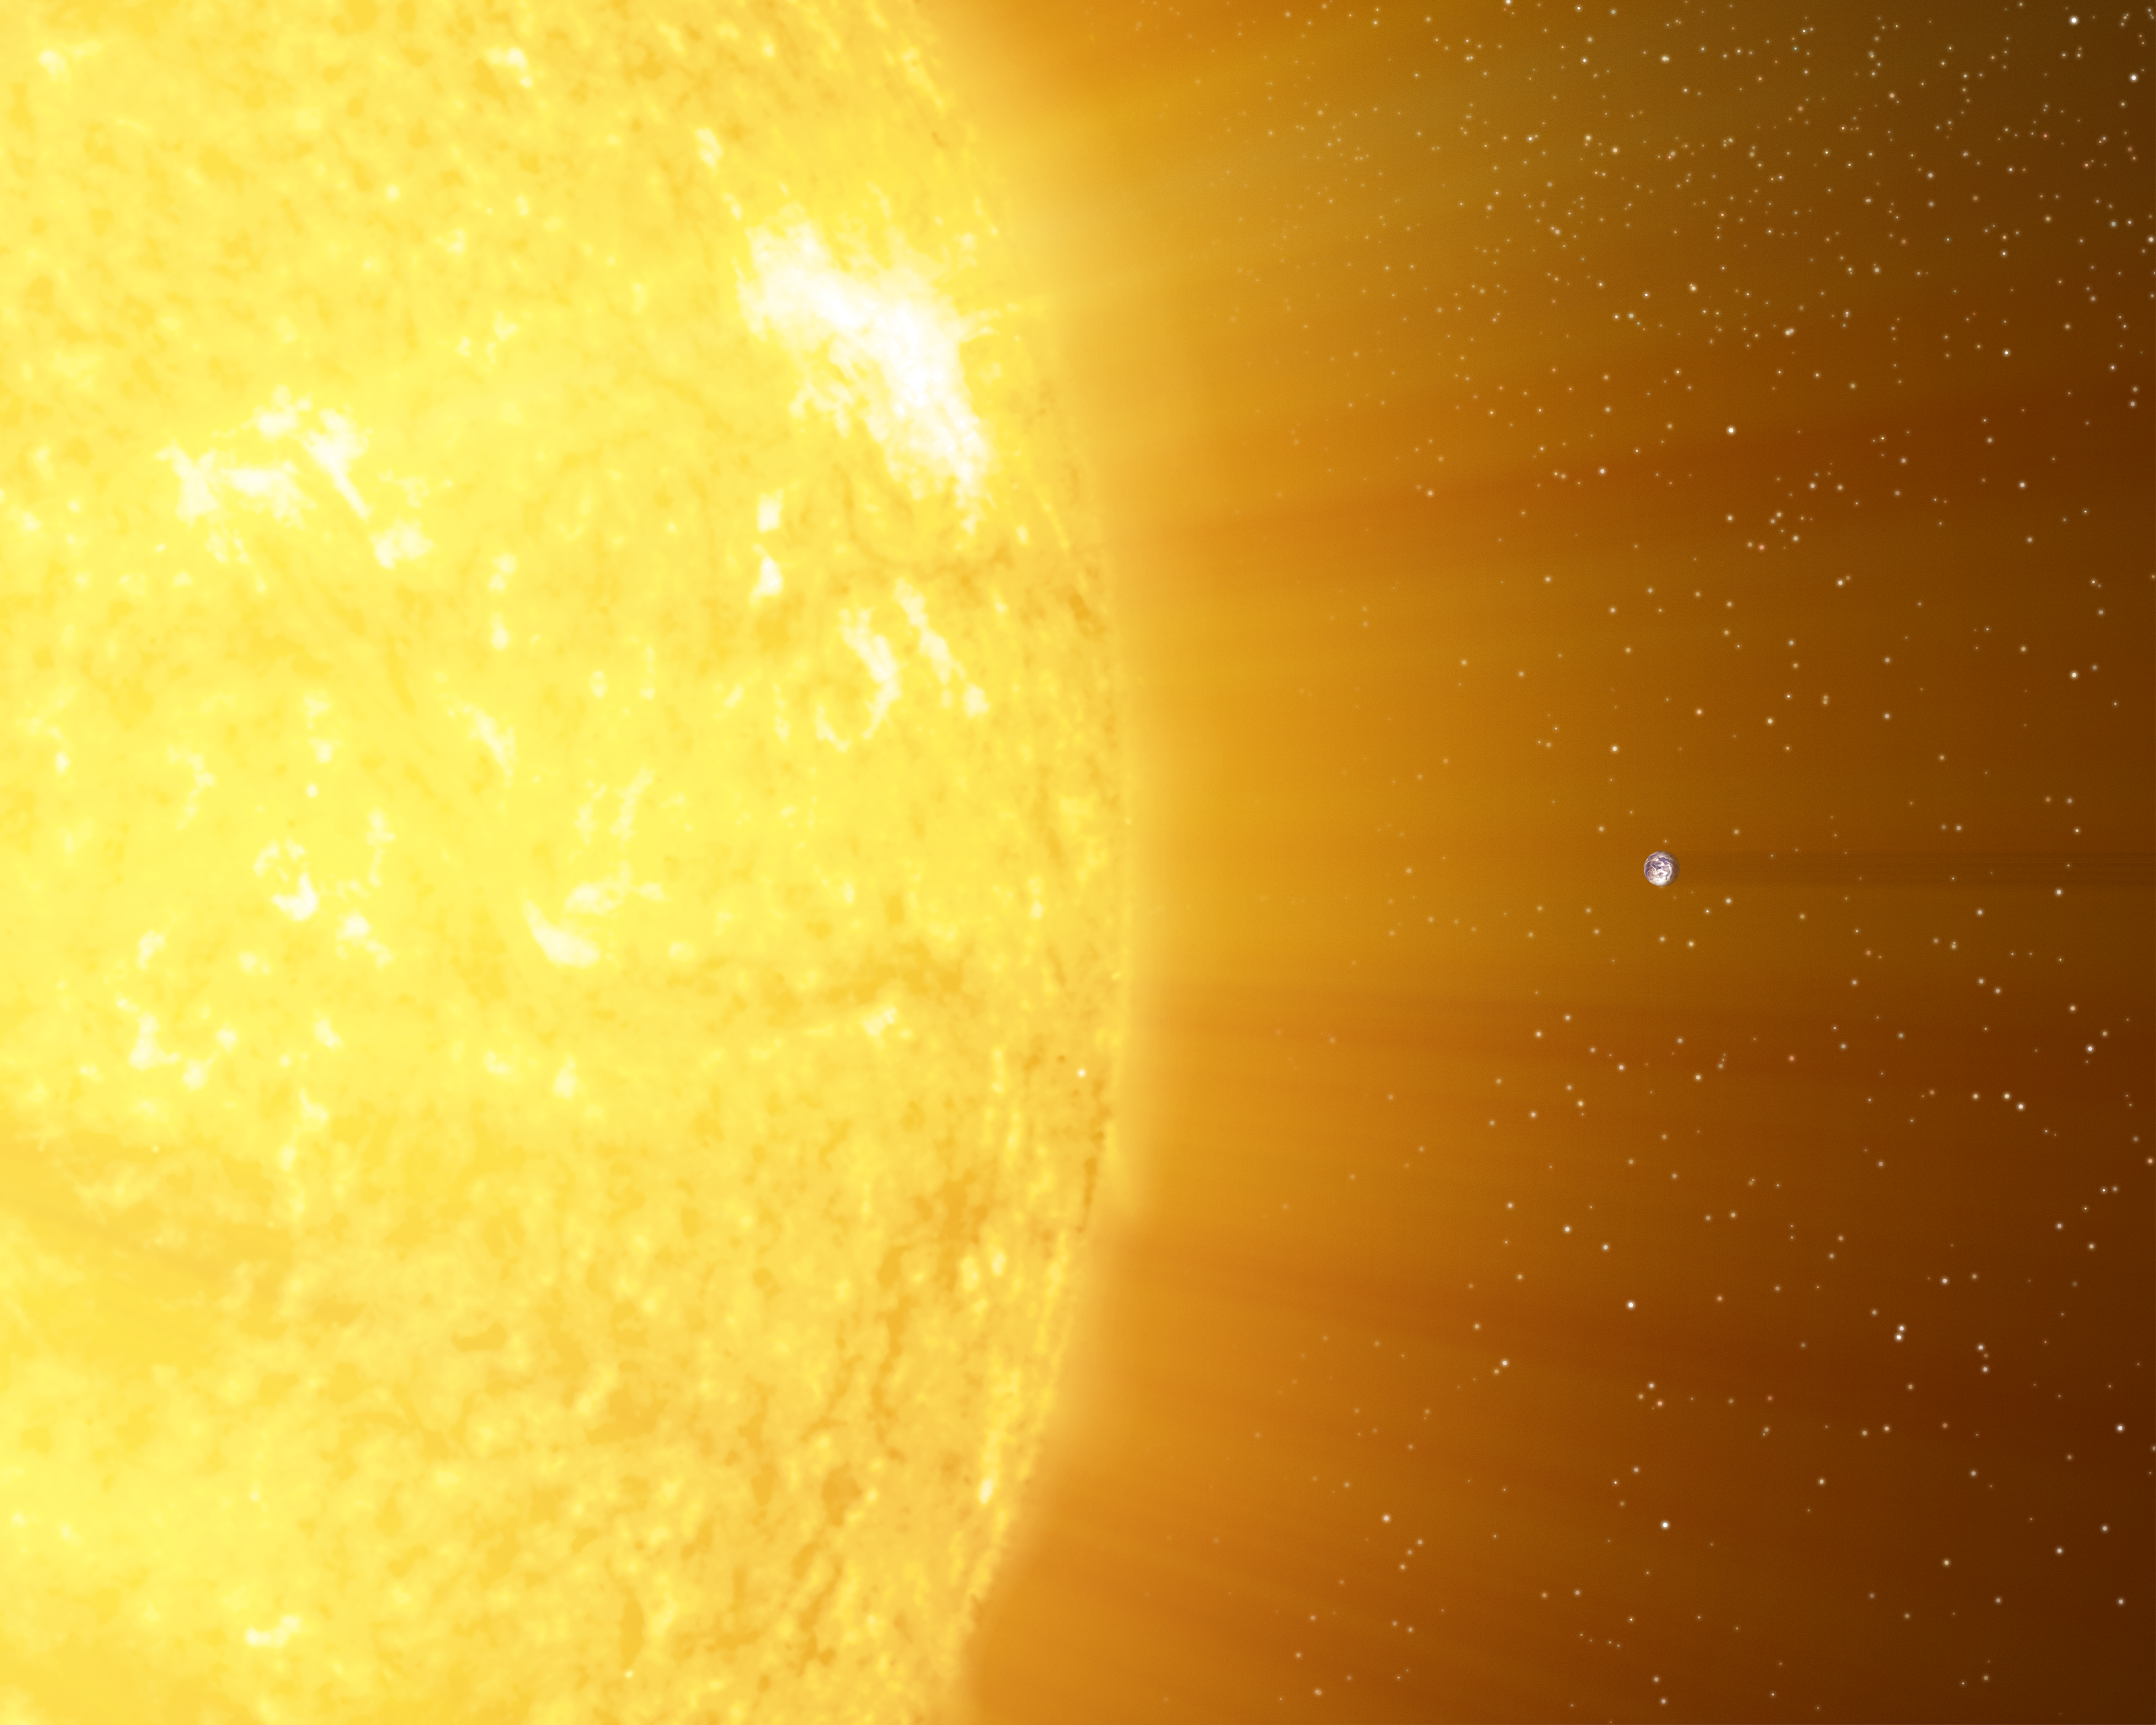

Sun and Earth in Scale

This illustration shows the relative sizes of the Sun and the Earth by placing them impossibly close together.

Credit: NASA/JPL-Caltech/R. Hurt (SSC)